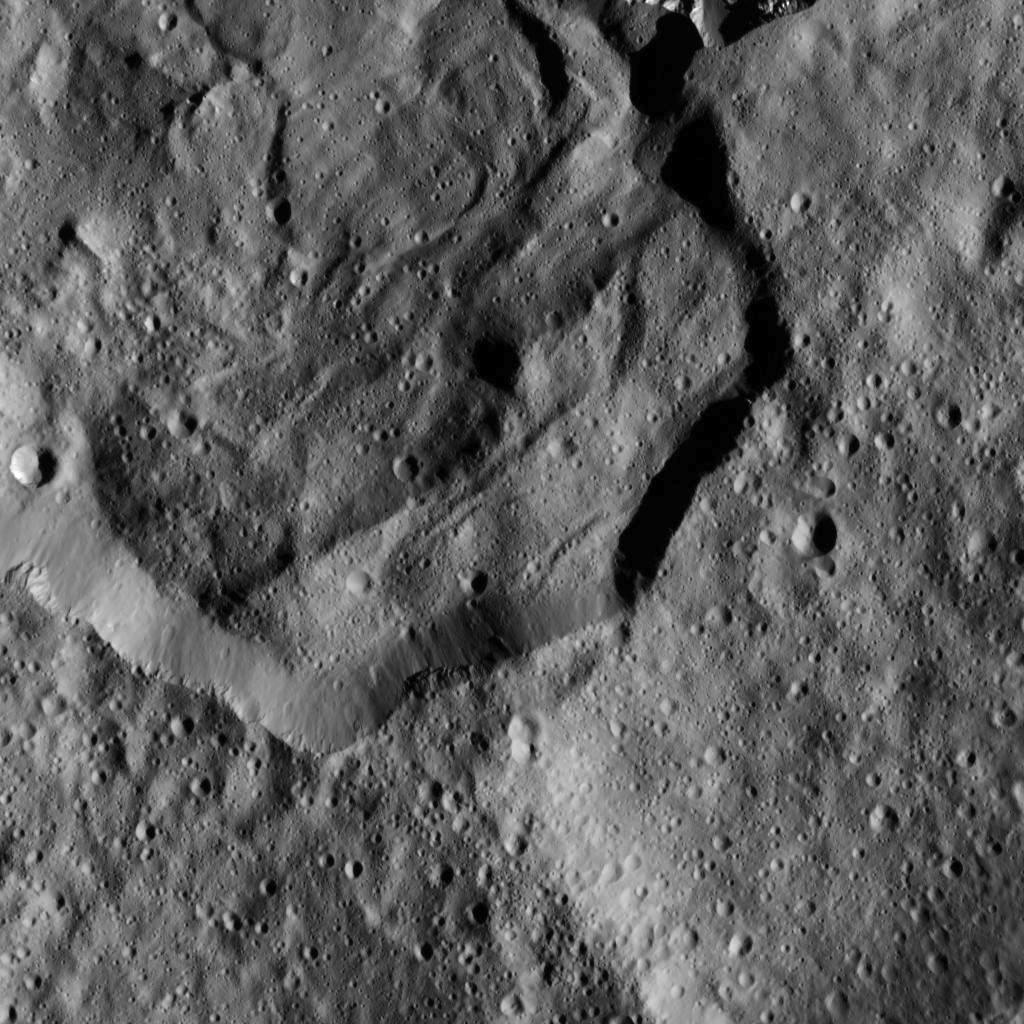

Messor Crater from LAMO

This image from NASA’s Dawn spacecraft shows part of Messor Crater (25 miles or 40 kilometers, wide), located at northern mid-latitudes on Ceres. The scene shows an older crater in which a large lobe-shaped flow partly covers the northern (top) part of the crater floor. The flow is a mass of material ejected when a younger crater formed just north of the rim.

Dawn took this image on Dec. 19 from its low-altitude mapping orbit (LAMO) from an approximate altitude of 240 miles (385 kilometers) above Ceres. The image resolution is 120 feet (35 meters) per pixel.

Dawn’s mission is managed by JPL for NASA’s Science Mission Directorate in Washington. Dawn is a project of the directorate’s Discovery Program, managed by NASA’s Marshall Space Flight Center in Huntsville, Alabama. UCLA is responsible for overall Dawn mission science. Orbital ATK, Inc., in Dulles, Virginia, designed and built the spacecraft. The German Aerospace Center, the Max Planck Institute for Solar System Research, the Italian Space Agency and the Italian National Astrophysical Institute are international partners on the mission team.

Credit: NASA/JPL-Caltech/UCLA/MPS/DLR/IDA